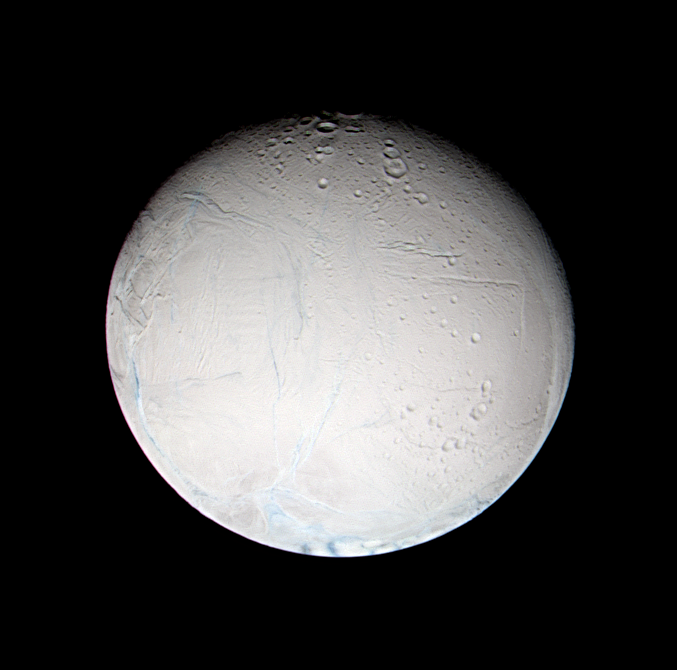

False Color Look at Enceladus

A fresh look at Saturn’s moon Enceladus reveals tempting new details about the brightest real estate in the solar system. This false-color image shows that some of the linear features on Enceladus have a slightly different color from their surroundings. Different colors of ice may be caused by varying compositions or varying ice crystal sizes. Either of which can indicate different formation mechanisms or different ages. Enceladus is 505 kilometers (314 miles) across.

The new view shows some of the smooth plains noted in NASA’s Voyager spacecraft images and earlier Cassini images. At about the seven o’clock position are interwoven linear patterns that are reminiscent of the wispy-terrain features on two of Saturn’s other moons, Dione and Rhea.

Imaging scientists are not sure whether these brighter markings are evidence for contamination of the ice in the linear features by some other material. Analysis of high resolution images of Enceladus should also show whether, like the surprising terrain seen on Dione, the “wisps” are curvilinear fractures that are not quite resolved at this scale.

This false color view combines images obtained using filters sensitive to ultraviolet, polarized green and infrared light. The images were obtained with the Cassini spacecraft narrow angle camera on Feb. 16, 2005, at distances ranging from 179,727 to 179,601 kilometers (111,677 to 111,599 miles) from Enceladus and at a Sun-Enceladus-spacecraft, or phase, angle of 22 degrees. Resolution in the image is about 1 kilometer (0.6 mile) per pixel.

The Cassini-Huygens mission is a cooperative project of NASA, the European Space Agency and the Italian Space Agency. The Jet Propulsion Laboratory, a division of the California Institute of Technology in Pasadena, manages the mission for NASA’s Science Mission Directorate, Washington, D.C. The Cassini orbiter and its two onboard cameras were designed, developed and assembled at JPL. The imaging team is based at the Space Science Institute, Boulder, Colo.

Credit: NASA/JPL/Space Science Institute